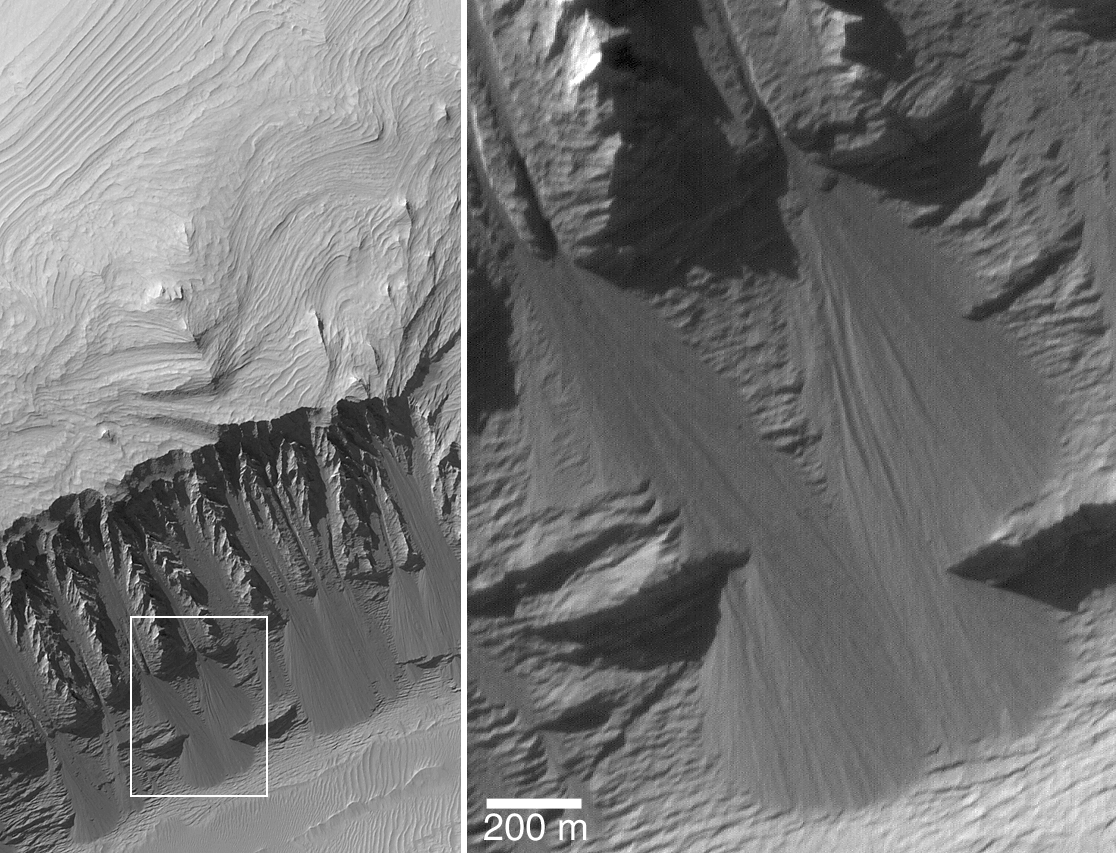

East Candor cPROTO

30 November 2004
This Mars Global Surveyor (MGS) Mars Orbiter Camera (MOC) image was acquired using the cPROTO technique described on 27 September 2004 in “cPROTO Views of Spirit’s Rover Tracks and Athabasca Vallis Flood Features.” In other words, the picture was obtained by MOC with a resolution that is better than 1 meter per pixel (better than 3 feet per pixel). On the left is a view of the entire cPROTO image; on the right is a magnified view of the features seen in the white box on the left. The 200 meter scale bar is about 219 yards long. This cPROTO image, obtained in August 2004, shows layered sedimentary rocks exposed in eastern Candor Chasma, part of the vast Valles Marineris trough system. On the steep slope in the lower half of the image (left), the rocks have been breaking down into fine-grained material that slides down the slope to create fan-shaped talus accumulations. In some cases, the movement of this dry debris has cut narrow, straight chutes into the slope. The sub-meter resolution of the cPROTO image reveals that there are no boulders in the talus, attesting to the extremely fine-grained and easily broken-up nature of these sedimentary rocks. The image is located near 7.3°S, 69.0°W. Sunlight illuminates the scene from the upper left.

Credit: NASA/JPL/Malin Space Science Systems